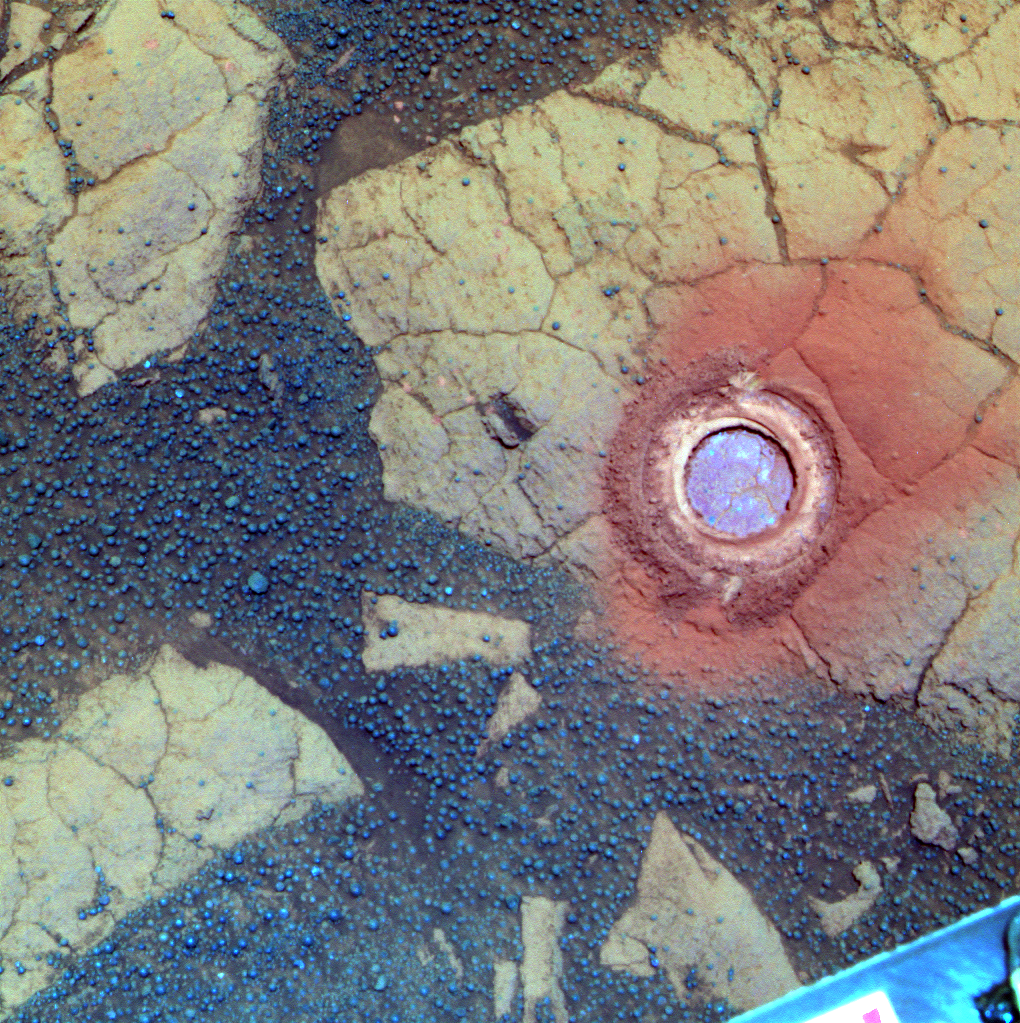

‘Gagarin’ Rock Examined by Opportunity in 2005, False Color

NASA’s Mars Exploration Rover Opportunity used its rock abrasion tool on a rock informally named “Gagarin” during the 401st and 402nd Martian days, or sols, of the rover’s work on Mars (March 10 and 11, 2005). This false-color image shows the circular mark created where the tool exposed the interior of the rock Gagarin at a target called “Yuri.” The circle is about 4.5 centimeters (1.8 inches) in diameter. Gagarin is at the edge of a highly eroded, small crater that was informally named “Vostok” for the spacecraft that carried Cosmonaut Yuri Gagarin in the first human spaceflight, on April 12, 1961.

This image combines exposures taken through three different filters by Opportunity’s panoramic camera on Sol 405 (March 14, 2005). The view is presented in false color to emphasize differences among materials in the rocks and the soils.

Images showing the context for the location of Vostok crater are at PIA07193 and PIA07471.

NASA’s Jet Propulsion Laboratory, a division of the California Institute of Technology in Pasadena, manages the Mars Exploration Rover Project for the NASA Science Mission Directorate, Washington.

Credit: NASA/JPL-Caltech/Cornell Univ./ASU